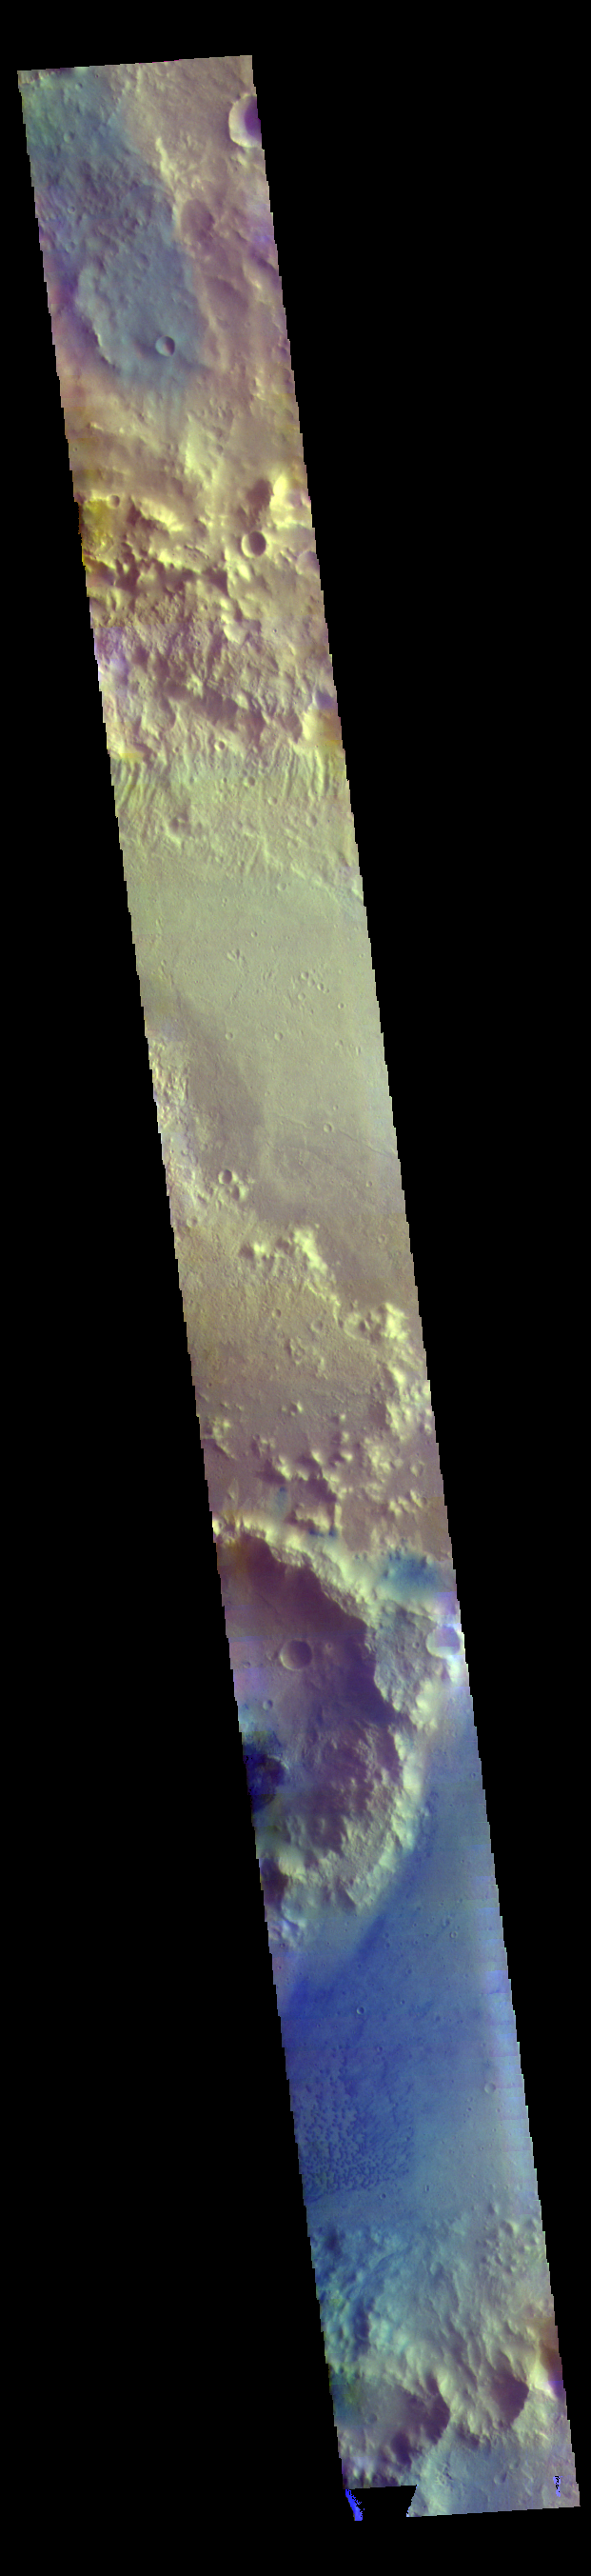

Trouvelot Crater – False Color

This VIS image shows Trouvelot Crater and a smaller crater on its floor. Dark blue tones in this version of color combination is often dark basaltic sands.

The THEMIS VIS camera contains 5 filters. The data from different filters can be combined in multiple ways to create a false color image. These false color images may reveal subtle variations of the surface not easily identified in a single band image.

Credit: NASA/JPL-Caltech/ASU